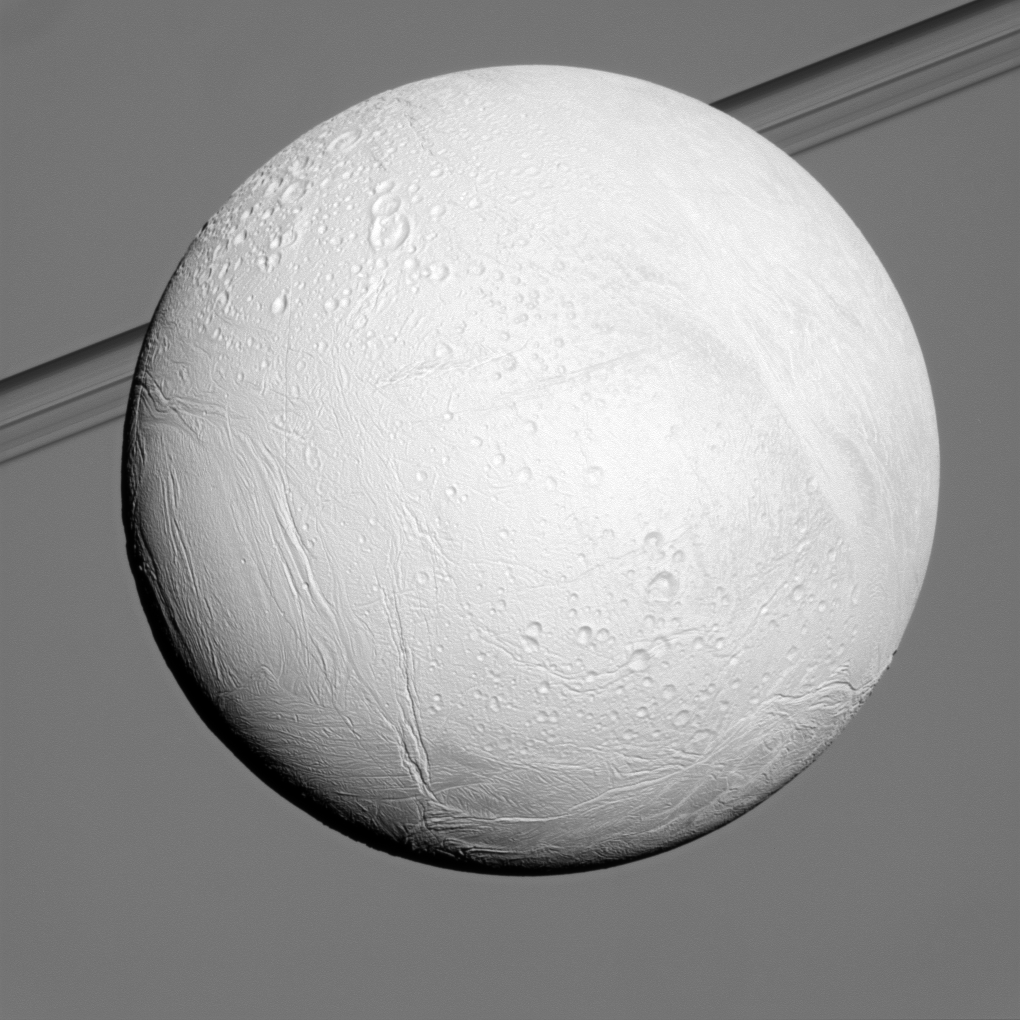

Bright Enceladus

Saturn’s moon Enceladus reflects sunlight brightly while the planet and its rings fill the background of this Cassini view.

Enceladus is one of the most reflective bodies in the solar system because it is constantly coated by fresh, white ice particles. See PIA10500 and PIA05422 to learn more.

This view looks toward the anti-Saturn side of Enceladus (504 kilometers, or 313 miles across). North on Enceladus is up and rotated 21 degrees to the left.

This view looks toward the northern, sunlit side of the rings from just above the ringplane.

The image was taken in visible light with the Cassini spacecraft narrow-angle camera on Dec. 21, 2010. The view was obtained at a distance of approximately 102,000 kilometers (63,000 miles) from Enceladus and at a Sun-Enceladus-spacecraft, or phase, angle of 16 degrees. Image scale is 612 meters (2,008 feet) per pixel.

The Cassini-Huygens mission is a cooperative project of NASA, the European Space Agency and the Italian Space Agency. The Jet Propulsion Laboratory, a division of the California Institute of Technology in Pasadena, manages the mission for NASA’s Science Mission Directorate, Washington, D.C. The Cassini orbiter and its two onboard cameras were designed, developed and assembled at JPL. The imaging operations center is based at the Space Science Institute in Boulder, Colo.

Credit: NASA/JPL/Space Science Institute